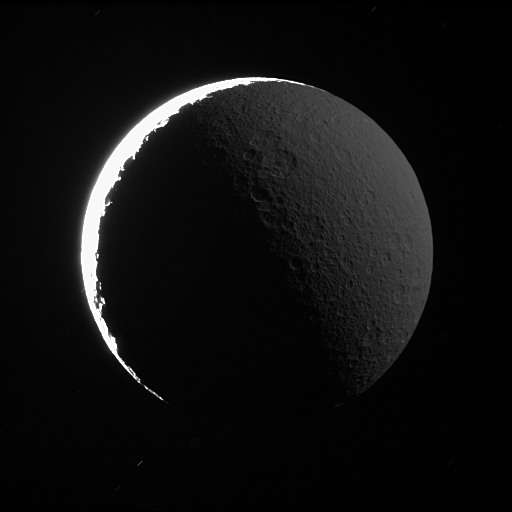

Rhea in Saturnshine

The night side of Rhea shines softly in reflected light from Saturn. A similar effect, called Earthshine, can often be seen dimly illuminating the dark side Earth’s moon.

Background stars make short, dim trails across the black sky. The sunlit terrain on Rhea is so much brighter than the part lit by Saturn that the former is completely overexposed in this view, which took more than 30 seconds to acquire.

This view looks toward the leading hemisphere on Rhea (1,528 kilometers, or 949 miles across). North is up and rotated 28 degrees to the left.

The image was taken in visible light with the Cassini spacecraft narrow-angle camera on June 11, 2007. The view was obtained at a distance of approximately 364,000 kilometers (226,000 miles) from Rhea and at a Sun-Rhea-spacecraft, or phase, angle of 154 degrees. Image scale is 4 kilometers (3 miles) per pixel.

The Cassini-Huygens mission is a cooperative project of NASA, the European Space Agency and the Italian Space Agency. The Jet Propulsion Laboratory, a division of the California Institute of Technology in Pasadena, manages the mission for NASA’s Science Mission Directorate, Washington, D.C. The Cassini orbiter and its two onboard cameras were designed, developed and assembled at JPL. The imaging operations center is based at the Space Science Institute in Boulder, Colo.

Credit: NASA/JPL/Space Science Institute